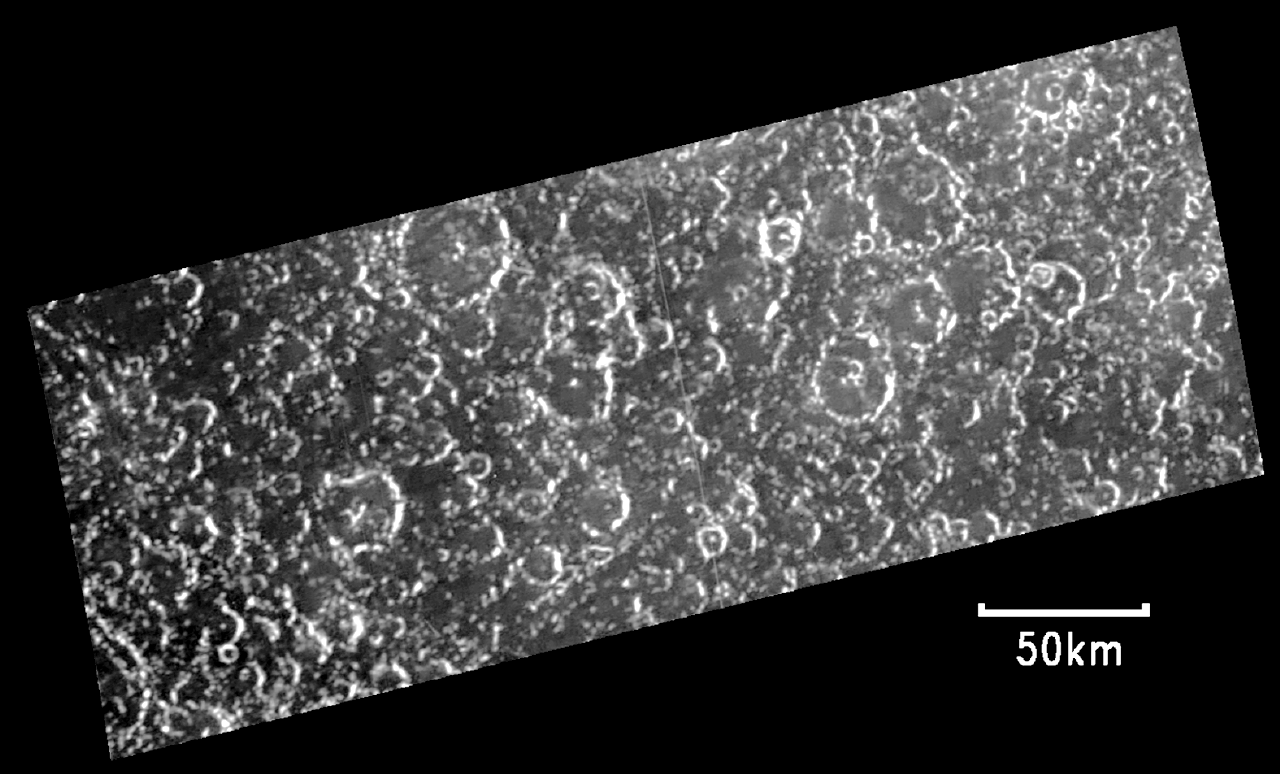

Opposite Side of Callisto from Valhalla Impact

The heavily cratered portion of the surface of Jupiter’s moon Callisto, seen in this image recorded by NASA’s Galileo spacecraft, resembles most of Callisto that’s been seen in high resolution. This adds evidence to a theory that Callisto may hold an underground ocean.

The area in the image is the opposite point, or antipode, of Callisto’s Valhalla impact basin. The antipode of any point on a sphere is the opposite point on a line through the center of the sphere. Antipodes of major impact sites on some other worlds similar in size to Callisto, such as Mercury and Earth’s moon, show a grooved and hilly terrain attributed to seismic shocks focusing on those points from the distant impacts. The antipode of Mercury’s Caloris impact site is one example. When Galileo flew near Callisto on May 25, 2001, scientists sought an image to check the Valhalla antipode for similar signs of disruption.

Computer modeling has suggested that if Callisto had a water layer in its interior, that layer would have dispersed the seismic shock waves from the ancient Valhalla impact. The absence of grooved and hilly terrain at the Valhalla antipode is consistent with that possibility. Magnetic-field measurements have previously suggested that Callisto has a layer of liquid water deep below its surface.

This image, taken from a distance of 32,000 kilometers (about 20,000 miles) shows details at the Valhalla antipode down to a size of about 330 meters (about 1,250 feet) across. Callisto is the outermost of Jupiter’s four large moons. Its surface of ice and rock is the most heavily cratered of any moon in the solar system.

For a view of this image in context click here.

The Jet Propulsion Laboratory, a division of the California Institute of Technology in Pasadena, manages the Galileo mission for NASA’s Office of Space Science, Washington, D.C.

Credit: NASA/JPL/Arizona State University